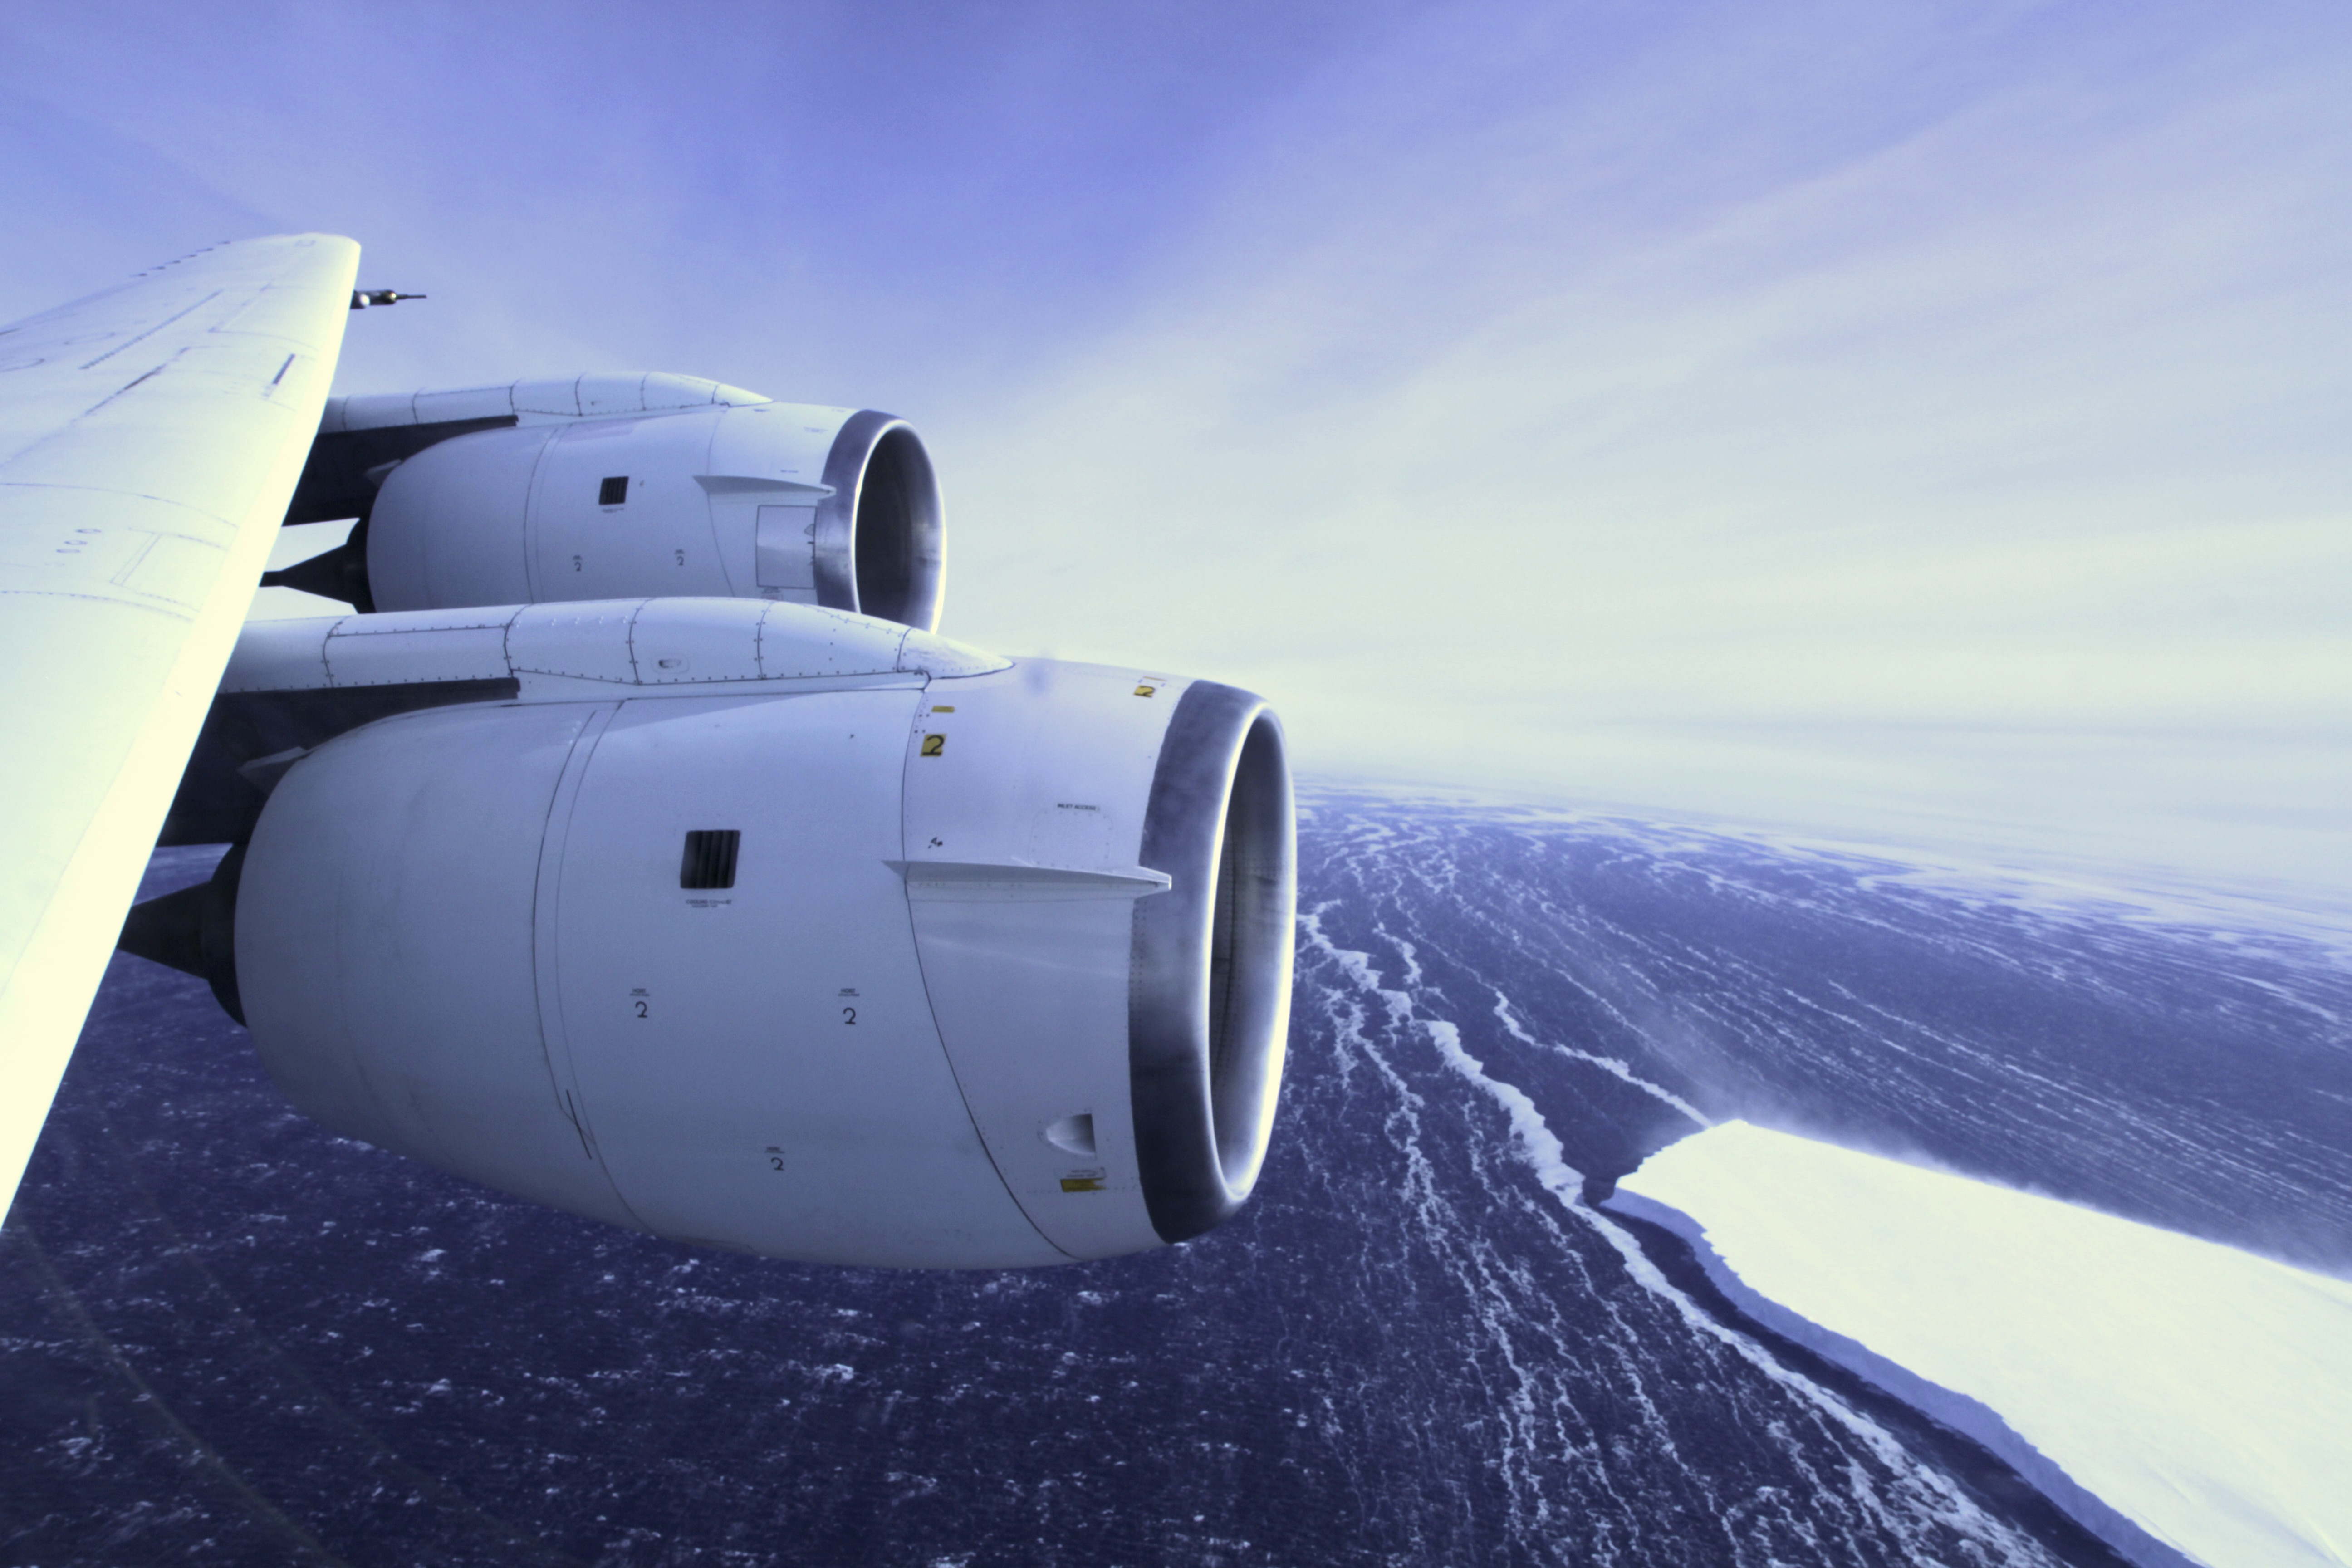

Amundsen Sea

During a flight over the Pine Island Glacier ice shelf, the DC-8 banks over the Amundsen Sea and the clean edge of the ice shelf front. The shelf drops about 200 feet from its surface to sea level. This image was taken on Oct. 26, 2011. NASA's Operation IceBridge returns to a base camp of Punta Arenas, Chile for the third year of flights over Antarctica's changing sea ice, glaciers and ice sheets. NASA's DC-8, outfitted with seven remote-sensing instruments, and a Gulfstream 5 operated by the National Science Foundation and National Center for Atmospheric Research and outfitted with a high-altitude laser-ranging mapper, will fly from Chile over Antarctica in October and November. The mission is designed to record changes to Antarctica's ice sheets and give scientists insight into what is driving those changes. Follow the progress of the mission: Campaign News site: www.nasa.gov/mission_pages/icebridge/index.html IceBridge blog: blogs.nasa.gov/cm/newui/blog/viewpostlist.jsp?blogname=ic... Twitter: @nasa_ice

Credit: NASA/GSFC/Jefferson Beck